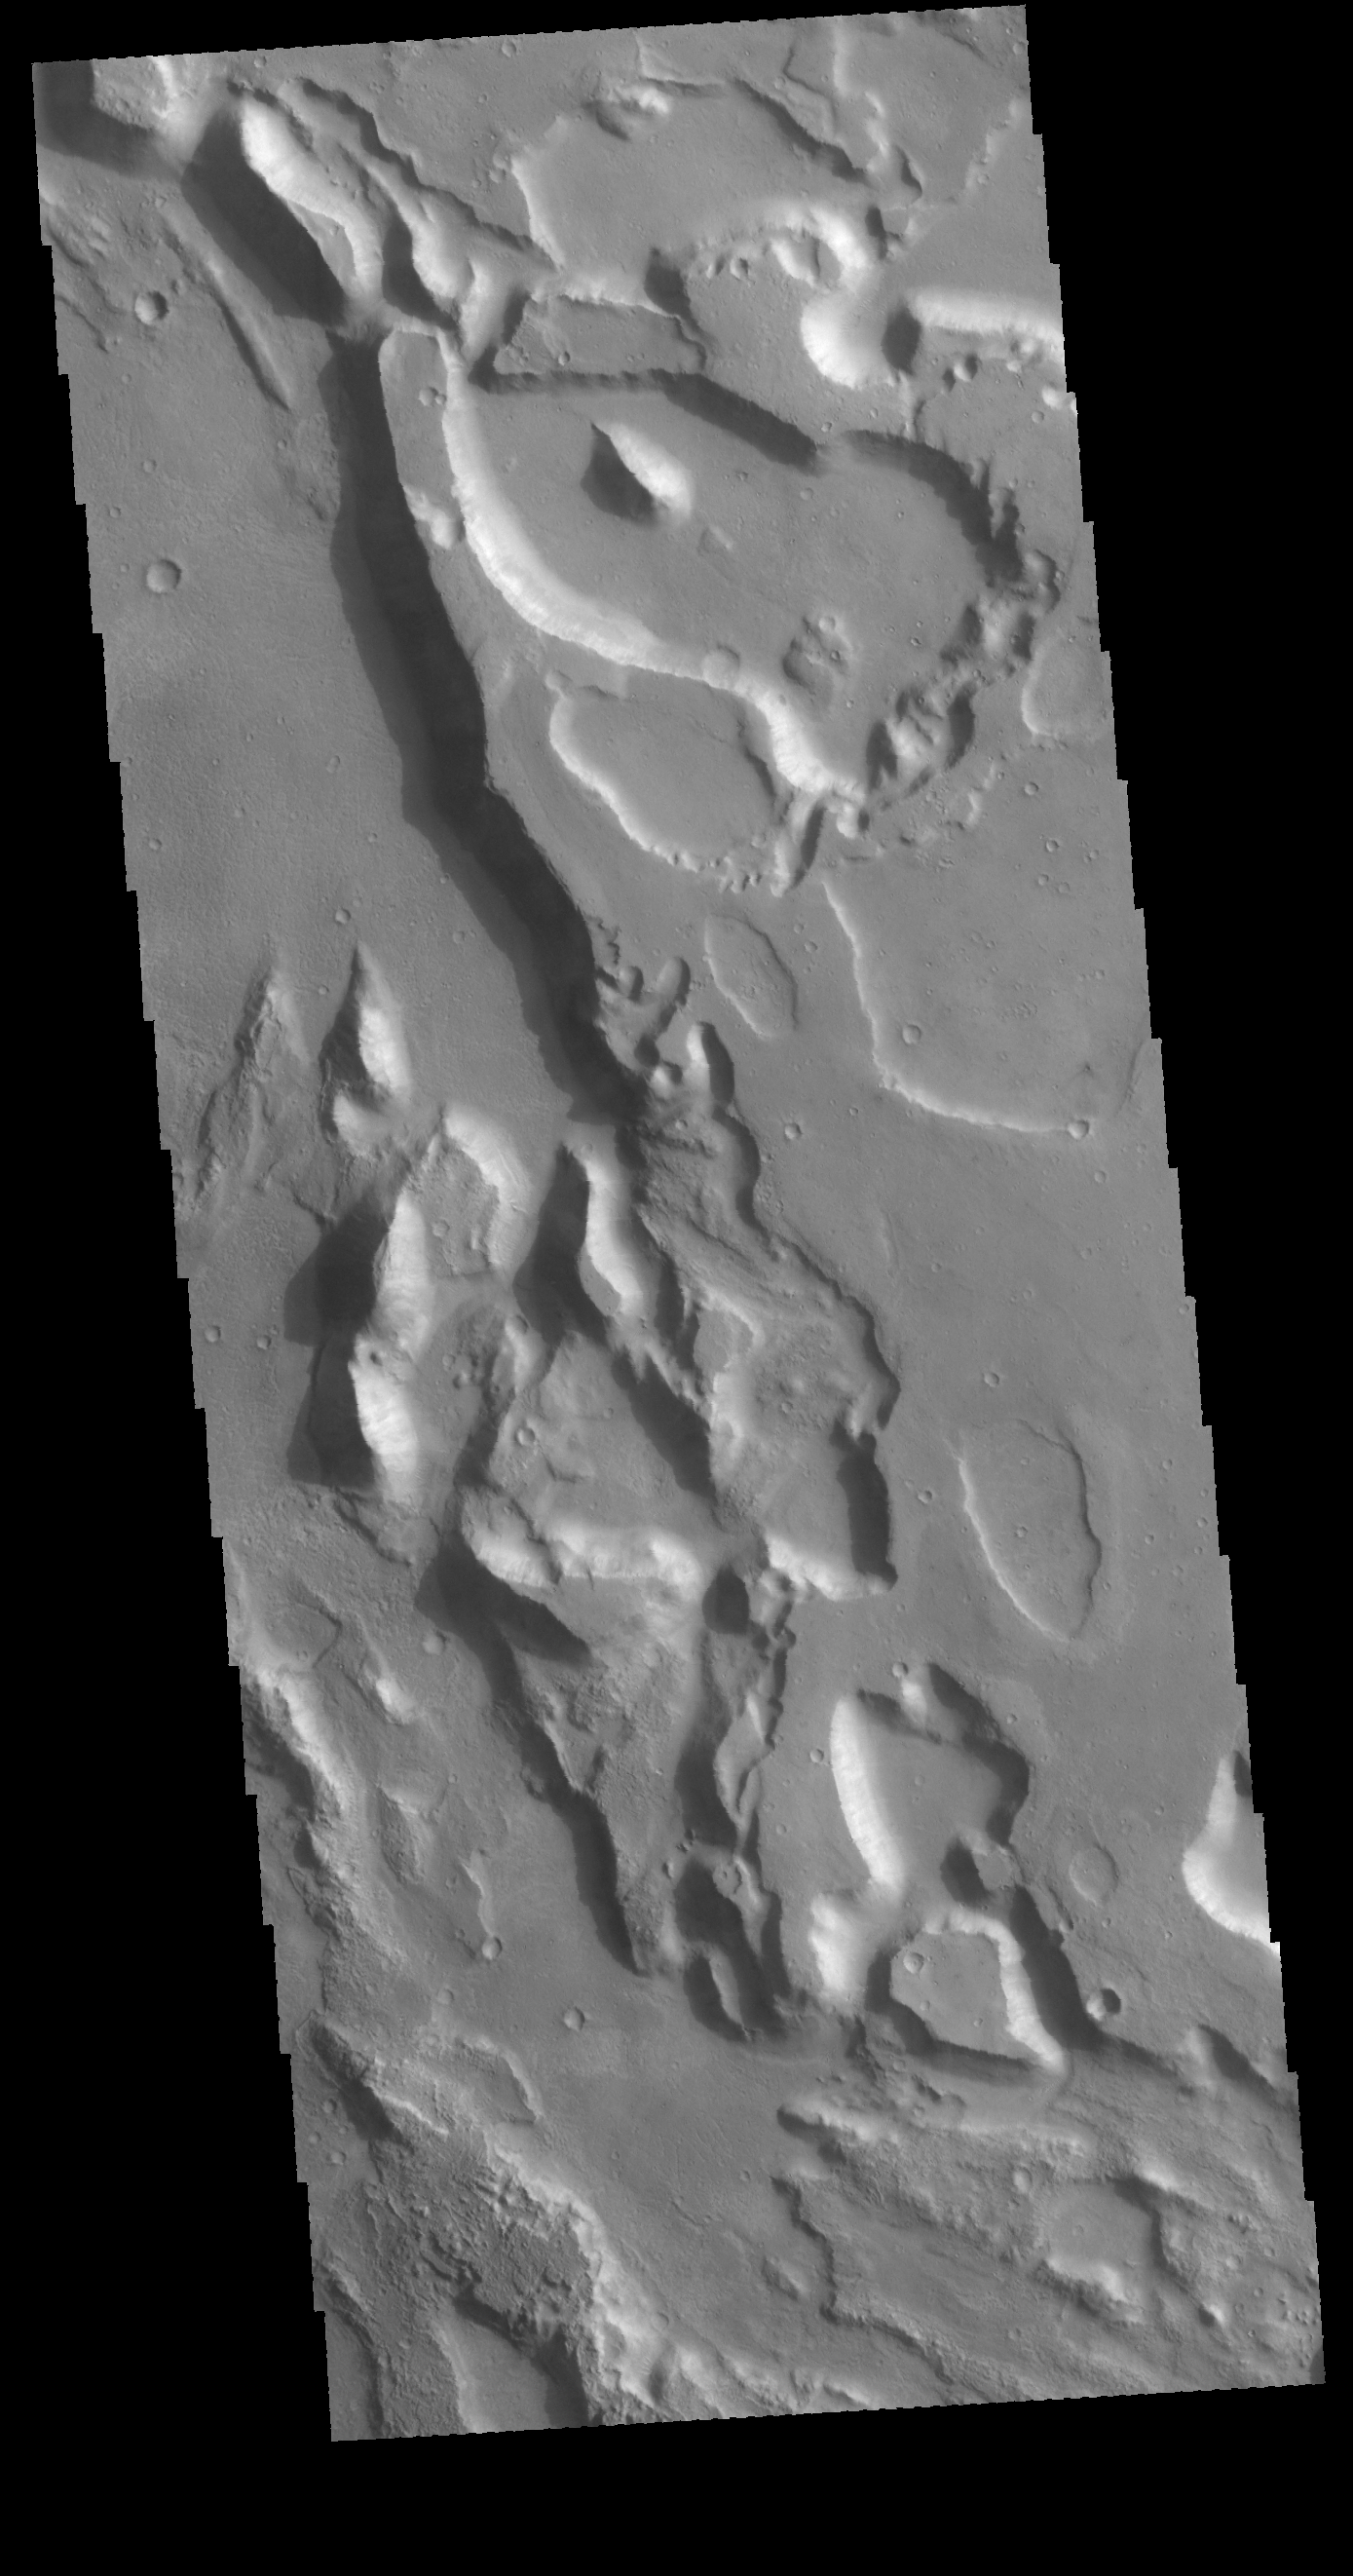

Ares Vallis

This VIS image shows a small portion of Ares Vallis. With the different elevations within the broad channel, it is thought that multiple periods of flow successively eroded lower and lower into the surface.

Credit: NASA/JPL-Caltech/ASU